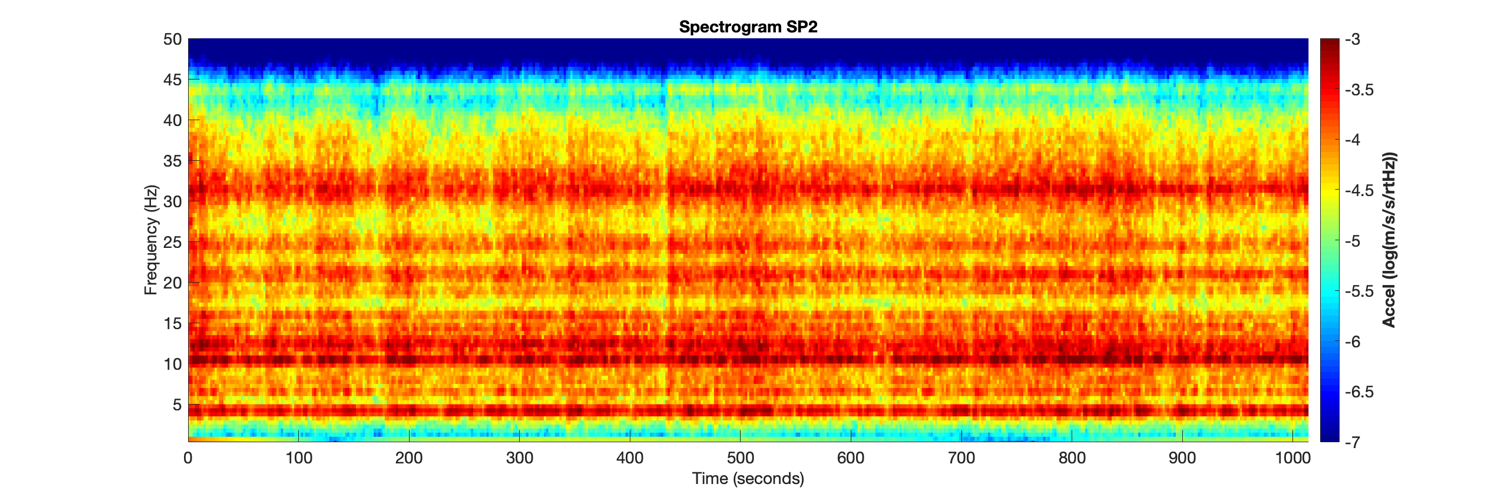

Vibrations from InSight’s First 20 Minutes on Mars

Figure 1

Figure 2

The spectrogram of vibrations (frequency spectrum over time) recorded by two of the three sensors of the short period seismometer on NASA’s InSight lander on Mars. This spectrogram shows the first 1,000 seconds, roughly 20 minutes, of InSight’s first seismic data from the Red Planet. The vibrations of the lander are due to the wind passing over the spacecraft, particularly the large solar arrays.

JPL manages InSight for NASA’s Science Mission Directorate. InSight is part of NASA’s Discovery Program, managed by the agency’s Marshall Space Flight Center in Huntsville, Alabama.

France’s national space agency, Centre National d’Études Spatiales (CNES), Paris, leads the consortium that provided SEIS. The principal investigator for SEIS is Philippe Lognonné of the Institute of Earth Physics of Paris (Institut de Physique du Globe de Paris, or IPGP). Imperial College, London, and Oxford University made the short-period sensors.

Credit: NASA/JPL-Caltech/CNES/IPGP/UKSA/Imperial College London/Oxford